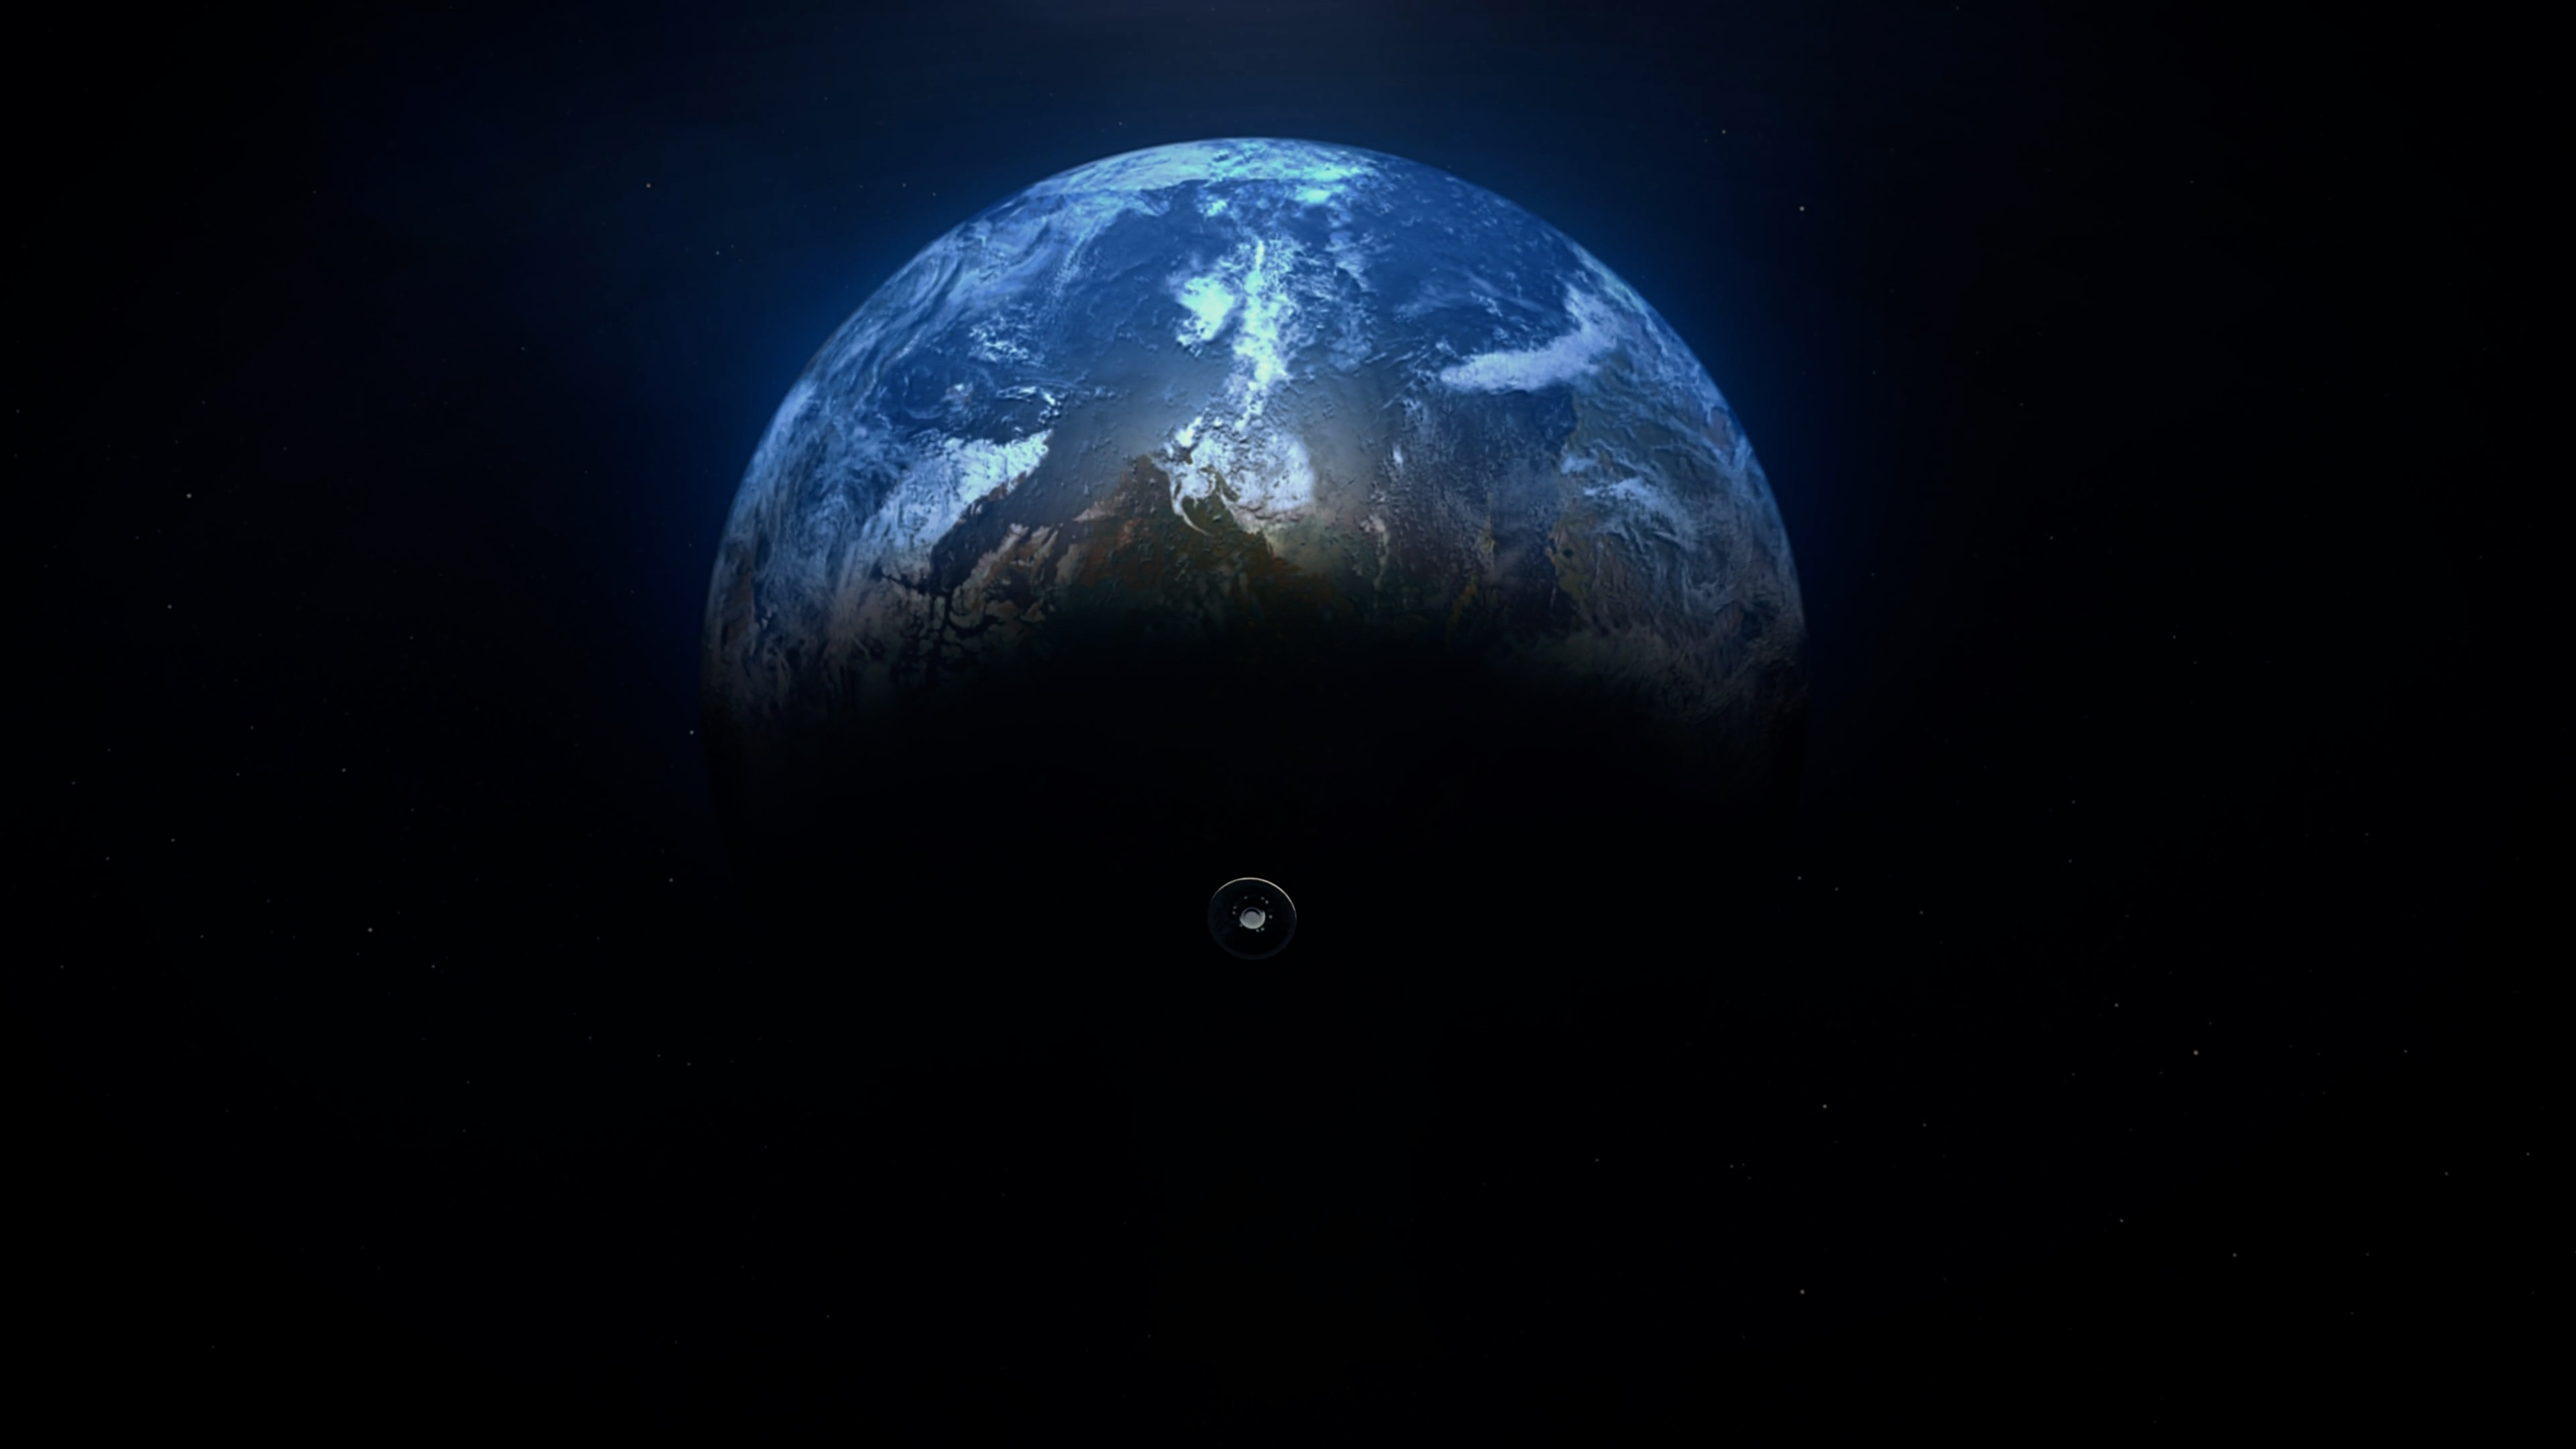

Artist’s Concept of the Earth Entry System for Mars Sample Return

This artist’s concept shows Mars Sample Return Earth Entry System. The vehicle would bring curated Martian samples collected by NASA’s Perseverance Rover on the final leg of their journey from Mars to Earth.

The illustration shows the Earth Entry System, a capsule about 4 feet (1.25 meters) in diameter, on its final approach to Earth, after being ejected from the Earth Return Orbiter. Once in Earth’s atmosphere, it would take the vehicle about six minutes to land at the U.S. Air Force’s Utah Test and Training Range in west-central Utah. Velocity at time of touchdown for the parachute-less capsule is expected to be about 90 mph (40 meters per second).

The Earth Entry System is part of the multi-mission Mars Sample Return program being planned by NASA and ESA (European Space Agency).

Credit: NASA/ESA/JPL-Caltech/GSFC